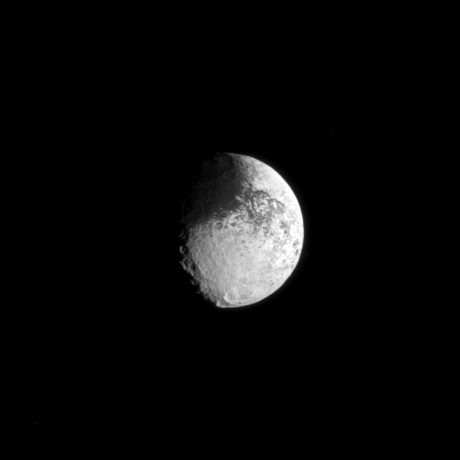

Yin Yang Iapetus

The two-toned surface of Saturn’s moon Iapetus is demonstrated in the dark region of the moon visible on the top left and the bright crater in the lower right of this Cassini portrait.

See PIA11690 to learn more about the brightness dichotomy on Iapetus.

The moon’s oblate shape is also visible here. This view looks toward the Saturn-facing side of Iapetus (1,471 kilometers, or 914 miles across). North on Iapetus is up and rotated 35 degrees to the right.

The image was taken in visible light with the Cassini spacecraft narrow-angle camera on Feb. 23, 2010. The view was obtained at a distance of approximately 1.6 million kilometers (994,000 miles) from Iapetus and at a Sun-Iapetus-spacecraft, or phase, angle of 51 degrees. Image scale is 9 kilometers (6 miles) per pixel.

The Cassini-Huygens mission is a cooperative project of NASA, the European Space Agency and the Italian Space Agency. The Jet Propulsion Laboratory, a division of the California Institute of Technology in Pasadena, manages the mission for NASA’s Science Mission Directorate, Washington, D.C. The Cassini orbiter and its two onboard cameras were designed, developed and assembled at JPL. The imaging operations center is based at the Space Science Institute in Boulder, Colo.

Credit: NASA/JPL/Space Science Institute